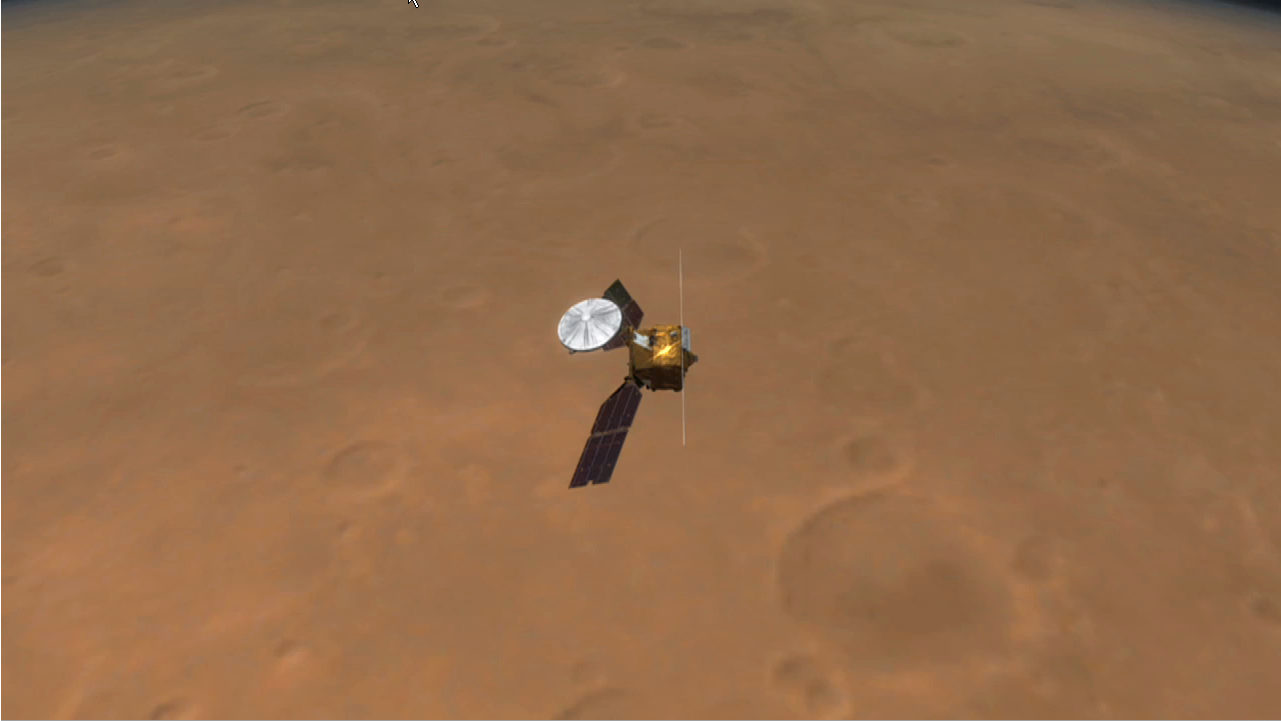

Peeling Back Layers of a Martian Polar Ice Cap (Artist Concept)

This artist’s animation illustrates how NASA’s Mars Reconnaissance Orbiter used radar to map the insides of the north polar ice cap on Mars.

The animation begins by showing the orbiter flying above the Red Planet. It then shows the orbiter shooting out beams of radio waves across a slice of the ice cap. The waves, which belong to the radio portion of the electromagnetic spectrum, penetrate through the ice and bounce back at different times depending on the differing concentrations of sand and dust in the ice.

The result is a glimpse inside the layers that make up the ice cap, as demonstrated by the next part of the movie. The ice cap slices open to reveal what the scientists found. Flashing green lights show some of the actual radar reflections, subsequently seen as dark lines delineating the layers. While the uppermost thin layers were observed before in camera images, the deeper layers have been discovered by the Mars Reconnaissance Orbiter. The movie ends by showing the radar image by itself.

These observations demonstrate that radar can be used to study the history of global climate on Mars by revealing the patterns of deep layering. They also expose a flat boundary between the ice cap and the surface of Mars, indicating that the outer strong shell of Mars must be thick enough to support the weight of the ice cap without sagging. This, in turn, suggests that the planet’s outer shell, called the lithosphere, is colder than previously thought, with temperatures in the interior increasing gradually with depth. Any bodies of liquid water that might exist underneath Martian ground must therefore be deeper than previously calculated, where temperatures are warmer.

This artist’s animation is based on data from the Shallow Radar instrument on Mars Reconnaissance Orbiter, as well as images from NASA’s Mars Global Surveyor mission.

The Shallow Radar instrument was provided by the Italian Space Agency. Its operations are led by the University of Rome and its data are analyzed by a joint U.S.-Italian science team. JPL, a division of the California Institute of Technology, Pasadena, manages the Mars Reconnaissance Orbiter for the NASA Science Mission Directorate, Washington.

Credit: NASA/JPL-Caltech/University of Rome/SwRI